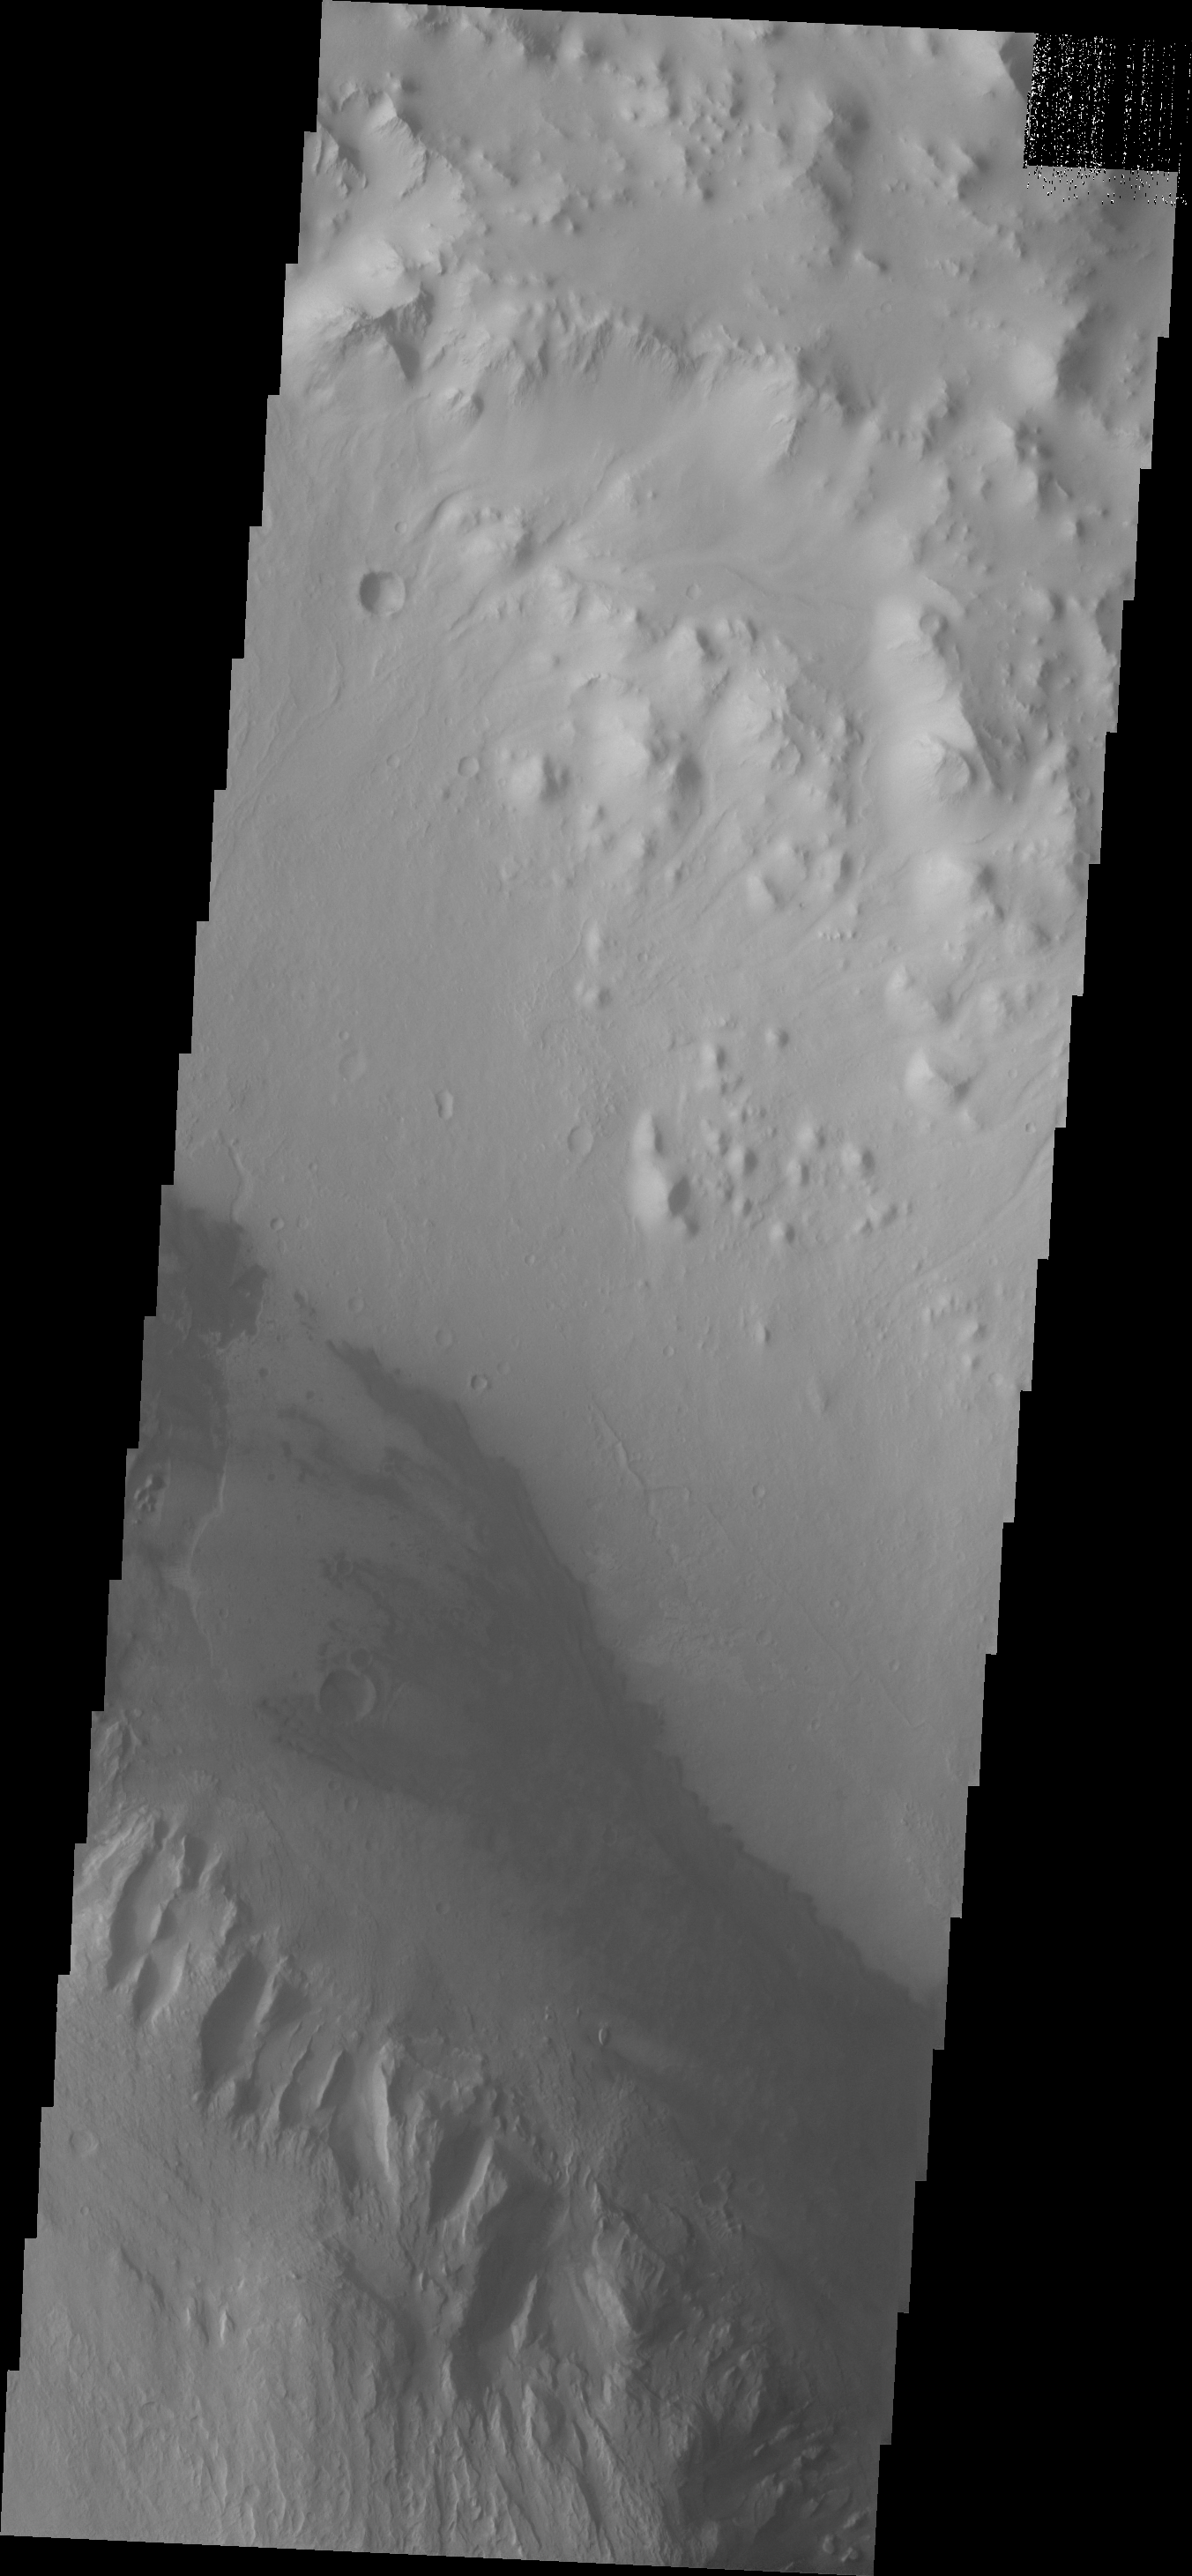

Images of Gale #6

During the month of April Mars will be in conjunction relative to the Earth. This means the Sun is in the line-of-sight between Earth and Mars, and communication between the two planets is almost impossible. For conjunction, the rovers and orbiting spacecraft at Mars continue to operate, but do not send the data to Earth. This recorded data will be sent to Earth when Mars moves away from the sun and the line-of-sight between Earth and Mars is reestablished. During conjunction the THEMIS image of the day will be a visual tour of Gale Crater, the location of the newest rover Curiosity.

Continuing eastward, this image of Gale shows the reappearance of dunes on the crater floor near the margin of Mt. Sharp.

Credit: NASA/JPL-Caltech/ASU